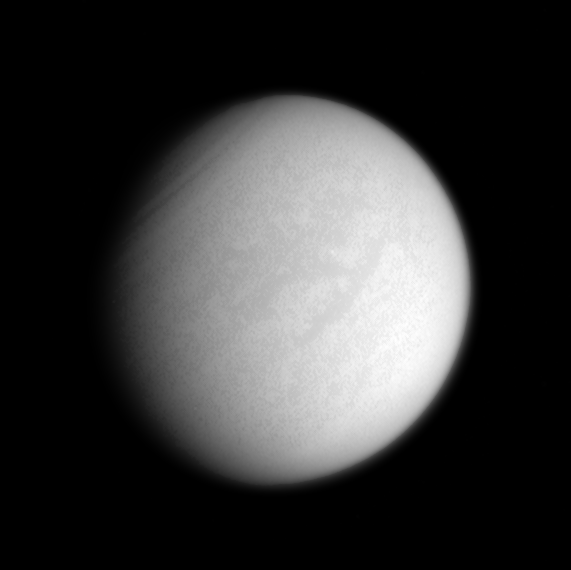

The Land Beneath the Murk

The “H”-shaped region Fensal-Aztlan is faintly visible on Saturn’s murky moon Titan in this enhanced clear-filter view from Cassini.

While most of the light passing through the clear filters is visible light, a small portion of the light is in the treasured infrared windows that allow views down to the moon’s frigid surface.

At the upper left, dark wavelike features in the atmosphere encircle the moon’s north pole.

The view shows principally the Saturn-facing hemisphere on Titan (5,150 kilometers, or 3,200 miles across). North is up and rotated 35 degrees to the left.

The image was taken with the Cassini spacecraft narrow-angle camera on Oct. 7, 2005, at a distance of approximately 2.4 million kilometers (1.5 million miles) from Titan and at a Sun-Titan-spacecraft, or phase, angle of 33 degrees. The image scale is 14 kilometers (9 miles) per pixel.

The Cassini-Huygens mission is a cooperative project of NASA, the European Space Agency and the Italian Space Agency. The Jet Propulsion Laboratory, a division of the California Institute of Technology in Pasadena, manages the mission for NASA’s Science Mission Directorate, Washington, D.C. The Cassini orbiter and its two onboard cameras were designed, developed and assembled at JPL. The imaging operations center is based at the Space Science Institute in Boulder, Colo.

Credit: NASA/JPL/Space Science Institute